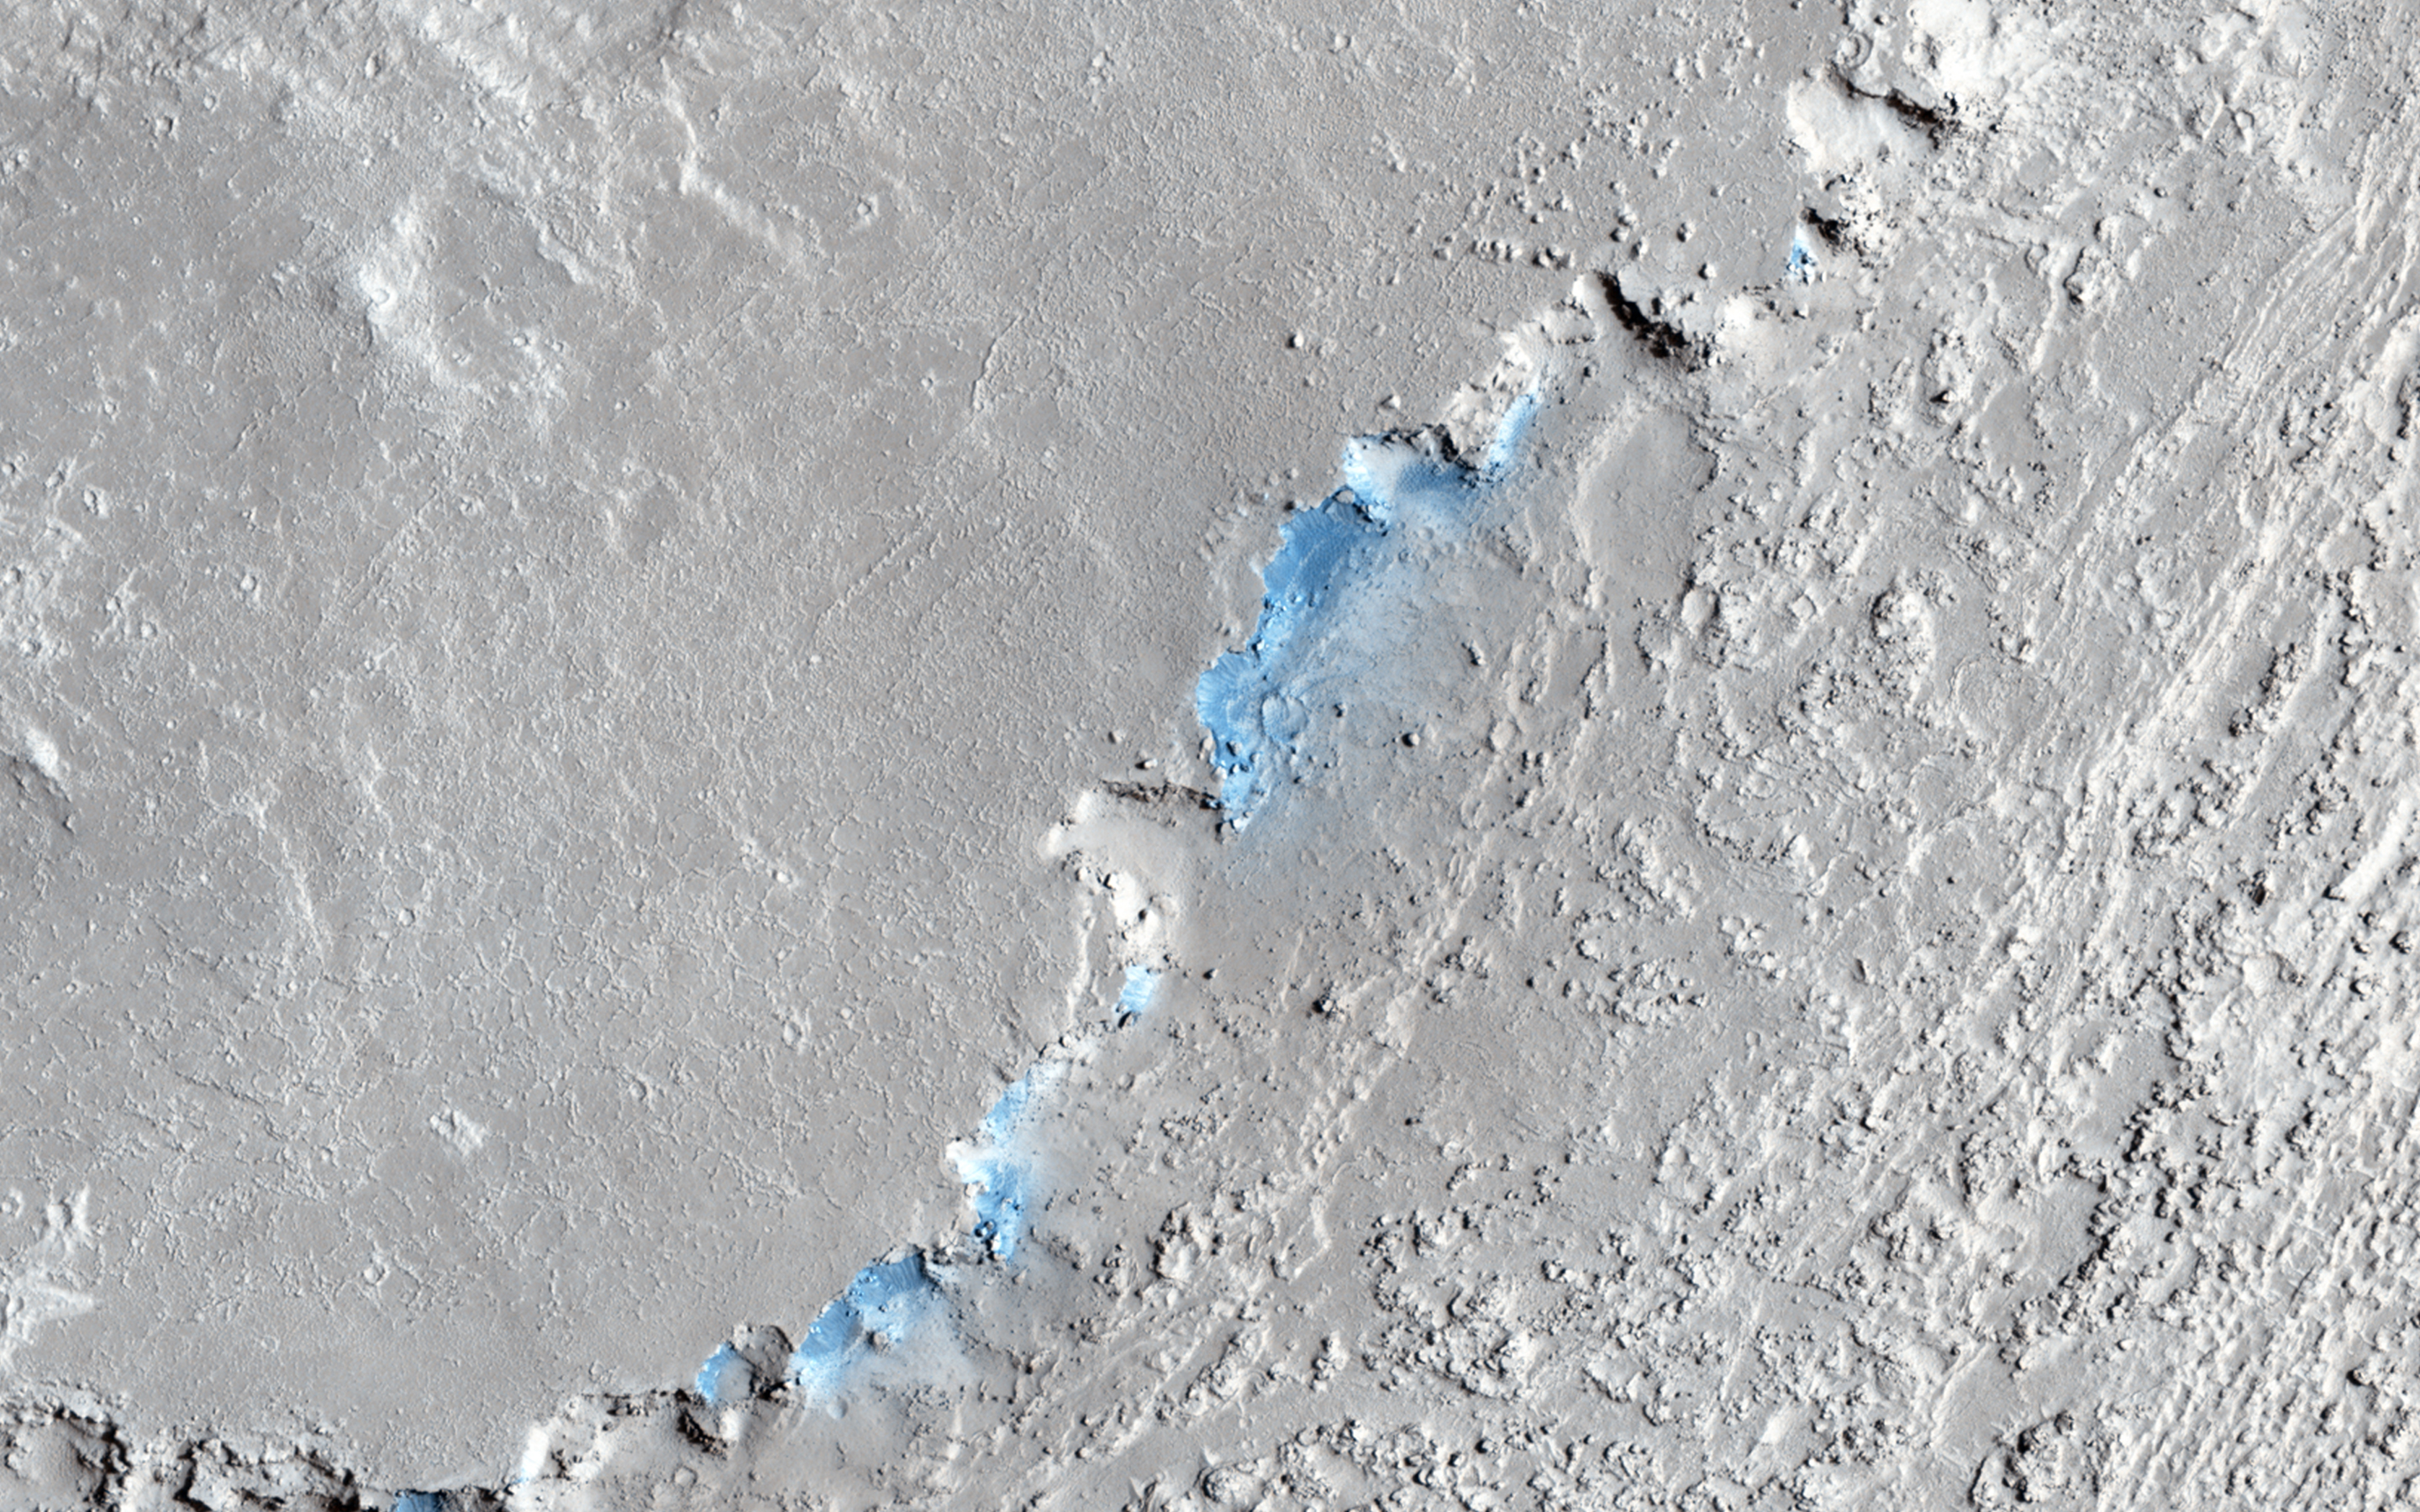

Sand Sources Near Athabasca Valles

This image shows a small channel cutting into young volcanic lavas in a region where massive catastrophic flooding took place in the relatively recent past. The Athabasca Valles region includes a vast lava flow, thought to be the youngest on Mars, with even younger outflow channels that were carved by running water. The source of the water is believed to be the Cerberus Fossae valleys to the north, which may have penetrated to an over-pressurized aquifer in the subsurface.

Nowadays, erosion by gravity, wind, and frost gradually wears down the rims of the outflow channels. In this scene, we see dark materials along the channel rim that were probably exposed by this erosion. The dark materials are less red than the surrounding surface and so they appear blue in this enhanced color picture. Viewed close up, the dark materials show ripples that suggest they are made up of mobile sand. It is possible that this sand originated elsewhere and simply collected where we see it today, but the fact that sand is not found elsewhere in the scene suggest to us that it is eroding out of the volcanic layers at the retreating rim of the channel.

Sand sources are important because mobile sand grains have only a limited lifetime, wearing down and chipping apart each time they impact the surface. Erosion of the volcanic materials in this region may provide sands to replace those that are destroyed. Few such sand sources have so far been identified on Mars.

HiRISE is one of six instruments on NASA’s Mars Reconnaissance Orbiter. The University of Arizona, Tucson, operates HiRISE, which was built by Ball Aerospace & Technologies Corp., Boulder, Colorado. NASA’s Jet Propulsion Laboratory, a division of the California Institute of Technology in Pasadena, manages the Mars Reconnaissance Orbiter Project for NASA’s Science Mission Directorate, Washington.

Credit: NASA/JPL-Caltech/University of Arizona